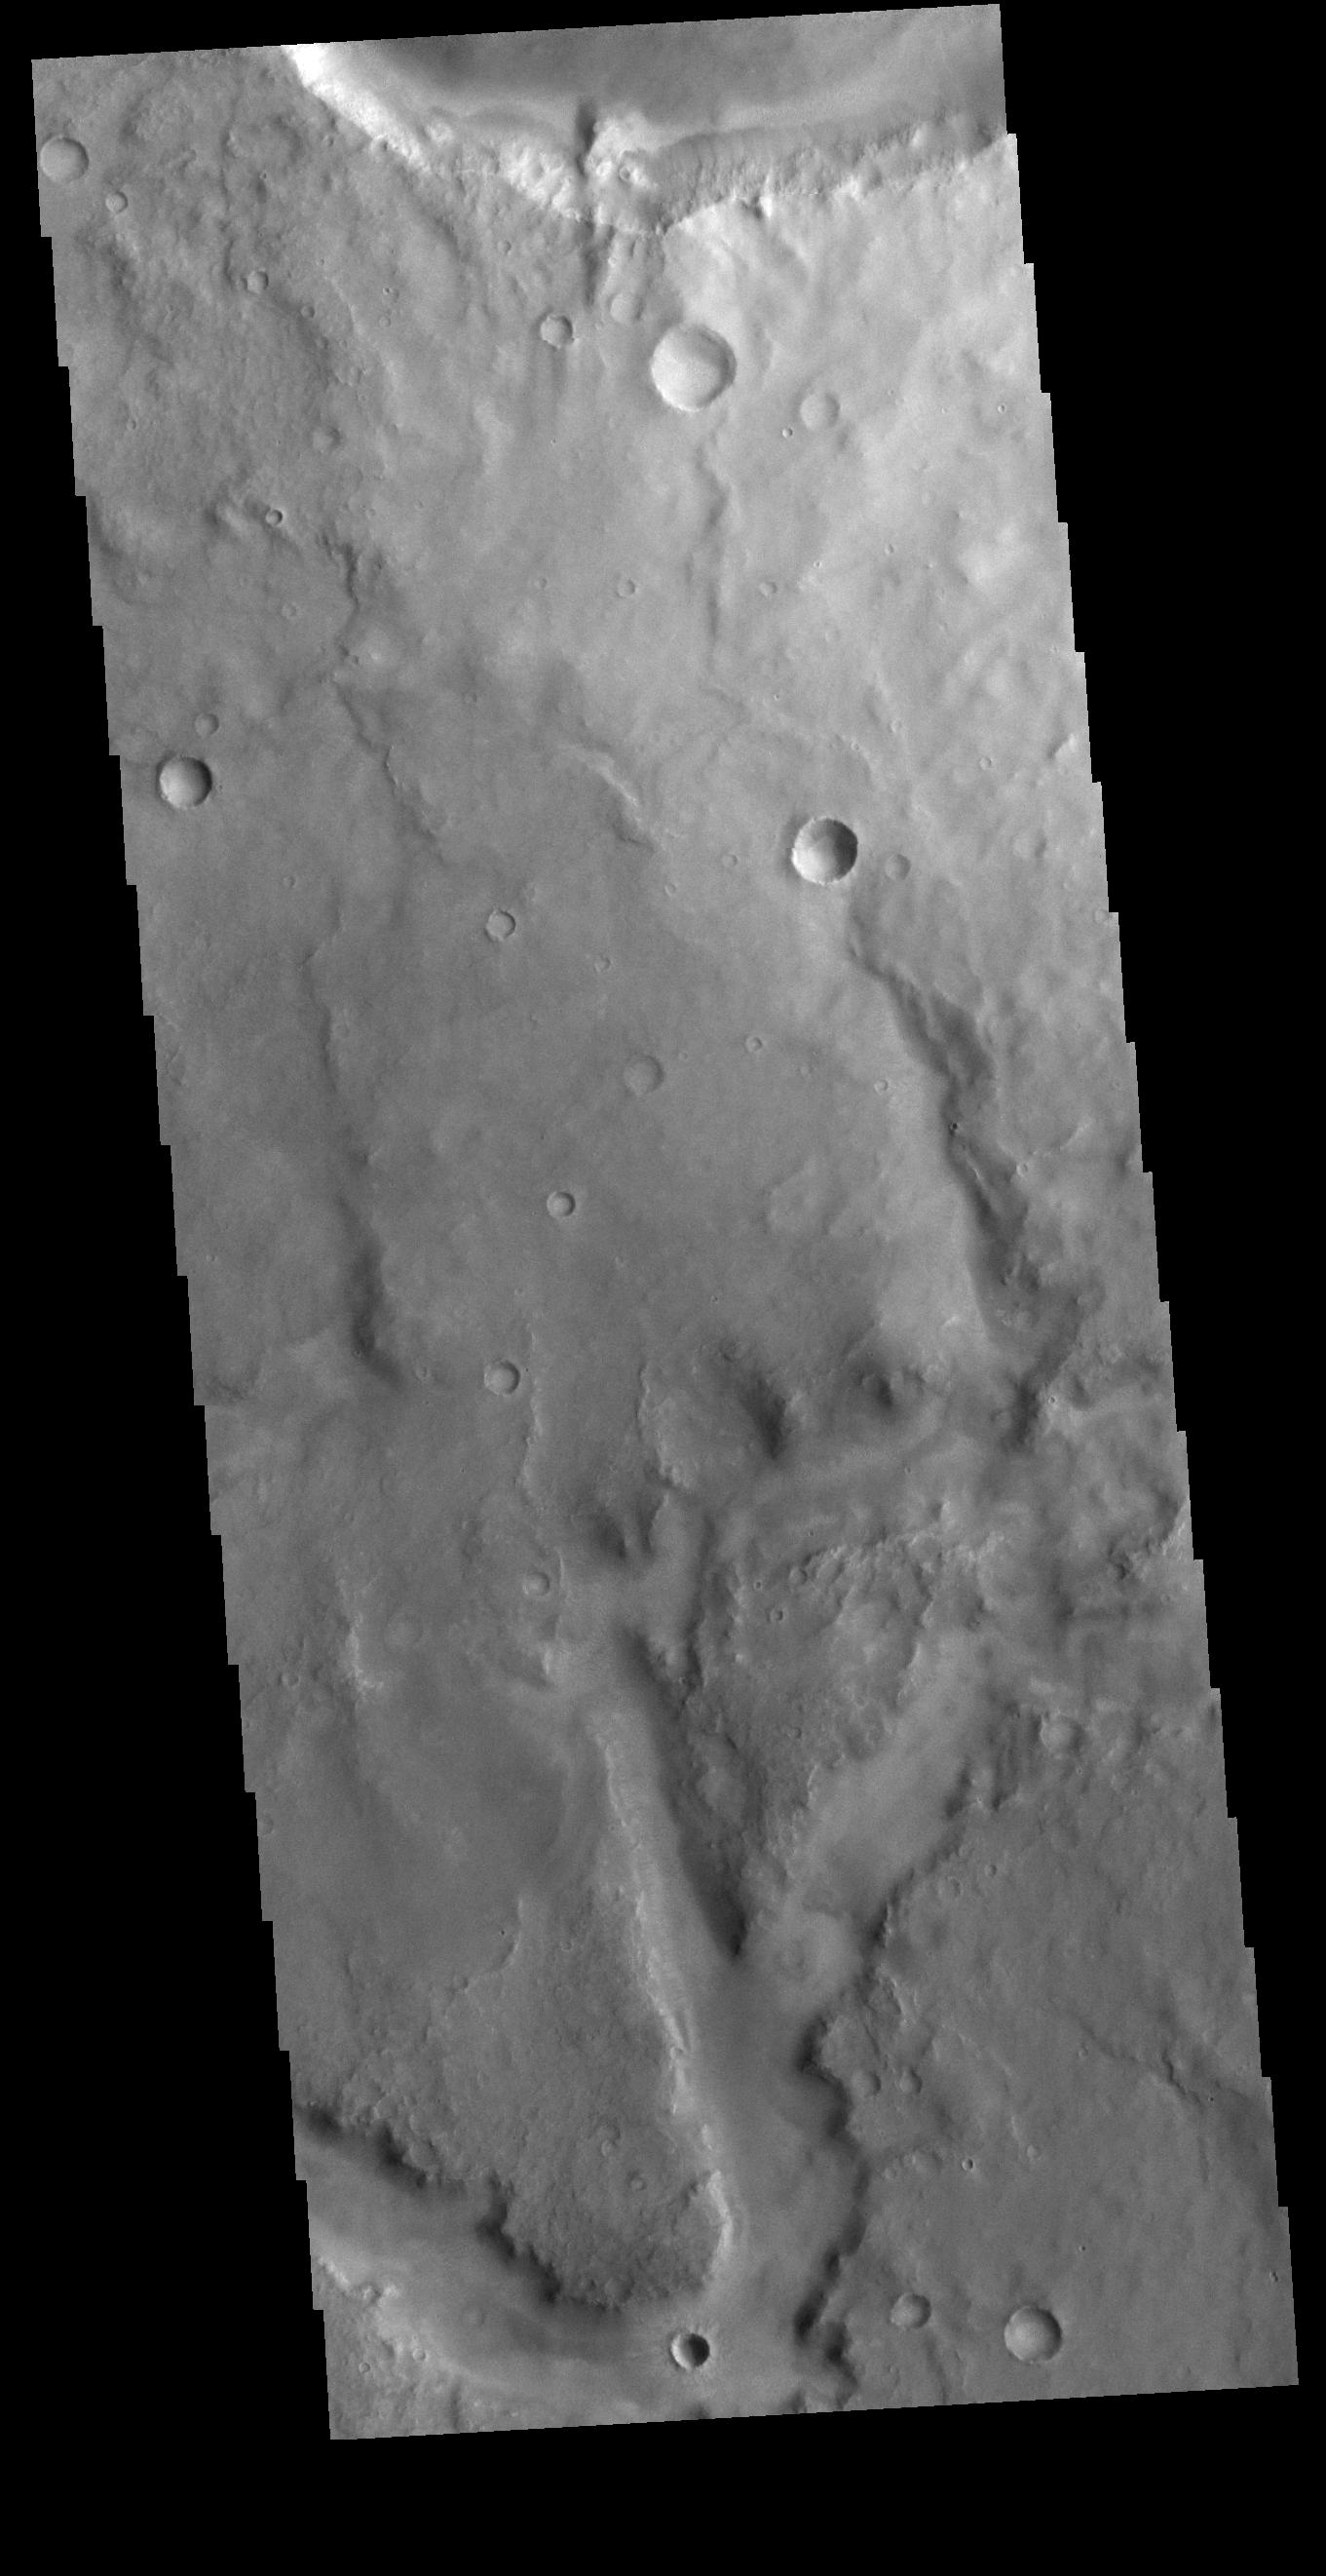

Arabia Terra Channel

Today’s VIS image shows part of an unnamed channel in Arabia Terra.

Credit: NASA/JPL-Caltech/ASU